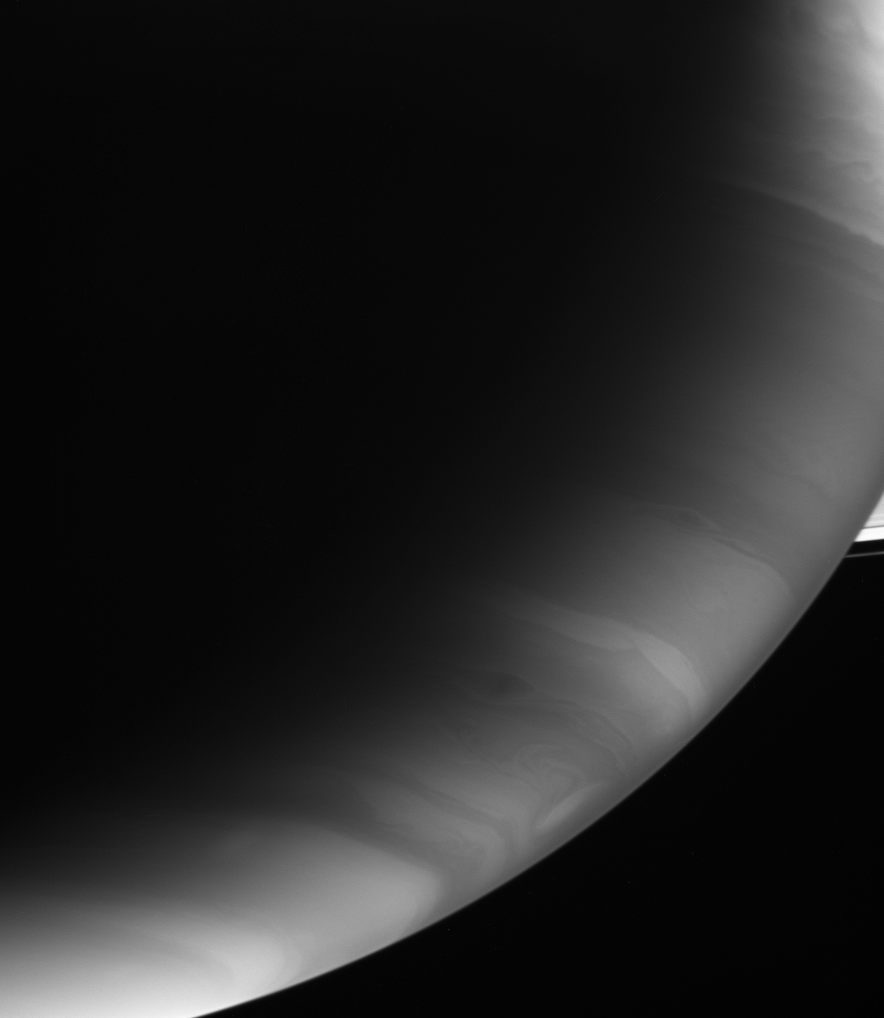

Saturnian Squiggles

Storms whip up the cloud bands of Saturn’s southern hemisphere in this infrared view. Small fractions of the A and F rings are visible at right.

The image was taken with the Cassini spacecraft wide-angle camera using a spectral filter sensitive to wavelengths of light centered at 890 nanometers. The view was acquired on Dec. 1, 2006 at a distance of approximately 910,000 kilometers (566,000 miles) from Saturn and at a Sun-Saturn-spacecraft, or phase, angle of 130 degrees. Image scale is 51 kilometers (32 miles) per pixel.

The Cassini-Huygens mission is a cooperative project of NASA, the European Space Agency and the Italian Space Agency. The Jet Propulsion Laboratory, a division of the California Institute of Technology in Pasadena, manages the mission for NASA’s Science Mission Directorate, Washington, D.C. The Cassini orbiter and its two onboard cameras were designed, developed and assembled at JPL. The imaging operations center is based at the Space Science Institute in Boulder, Colo.

Credit: NASA/JPL/Space Science Institute